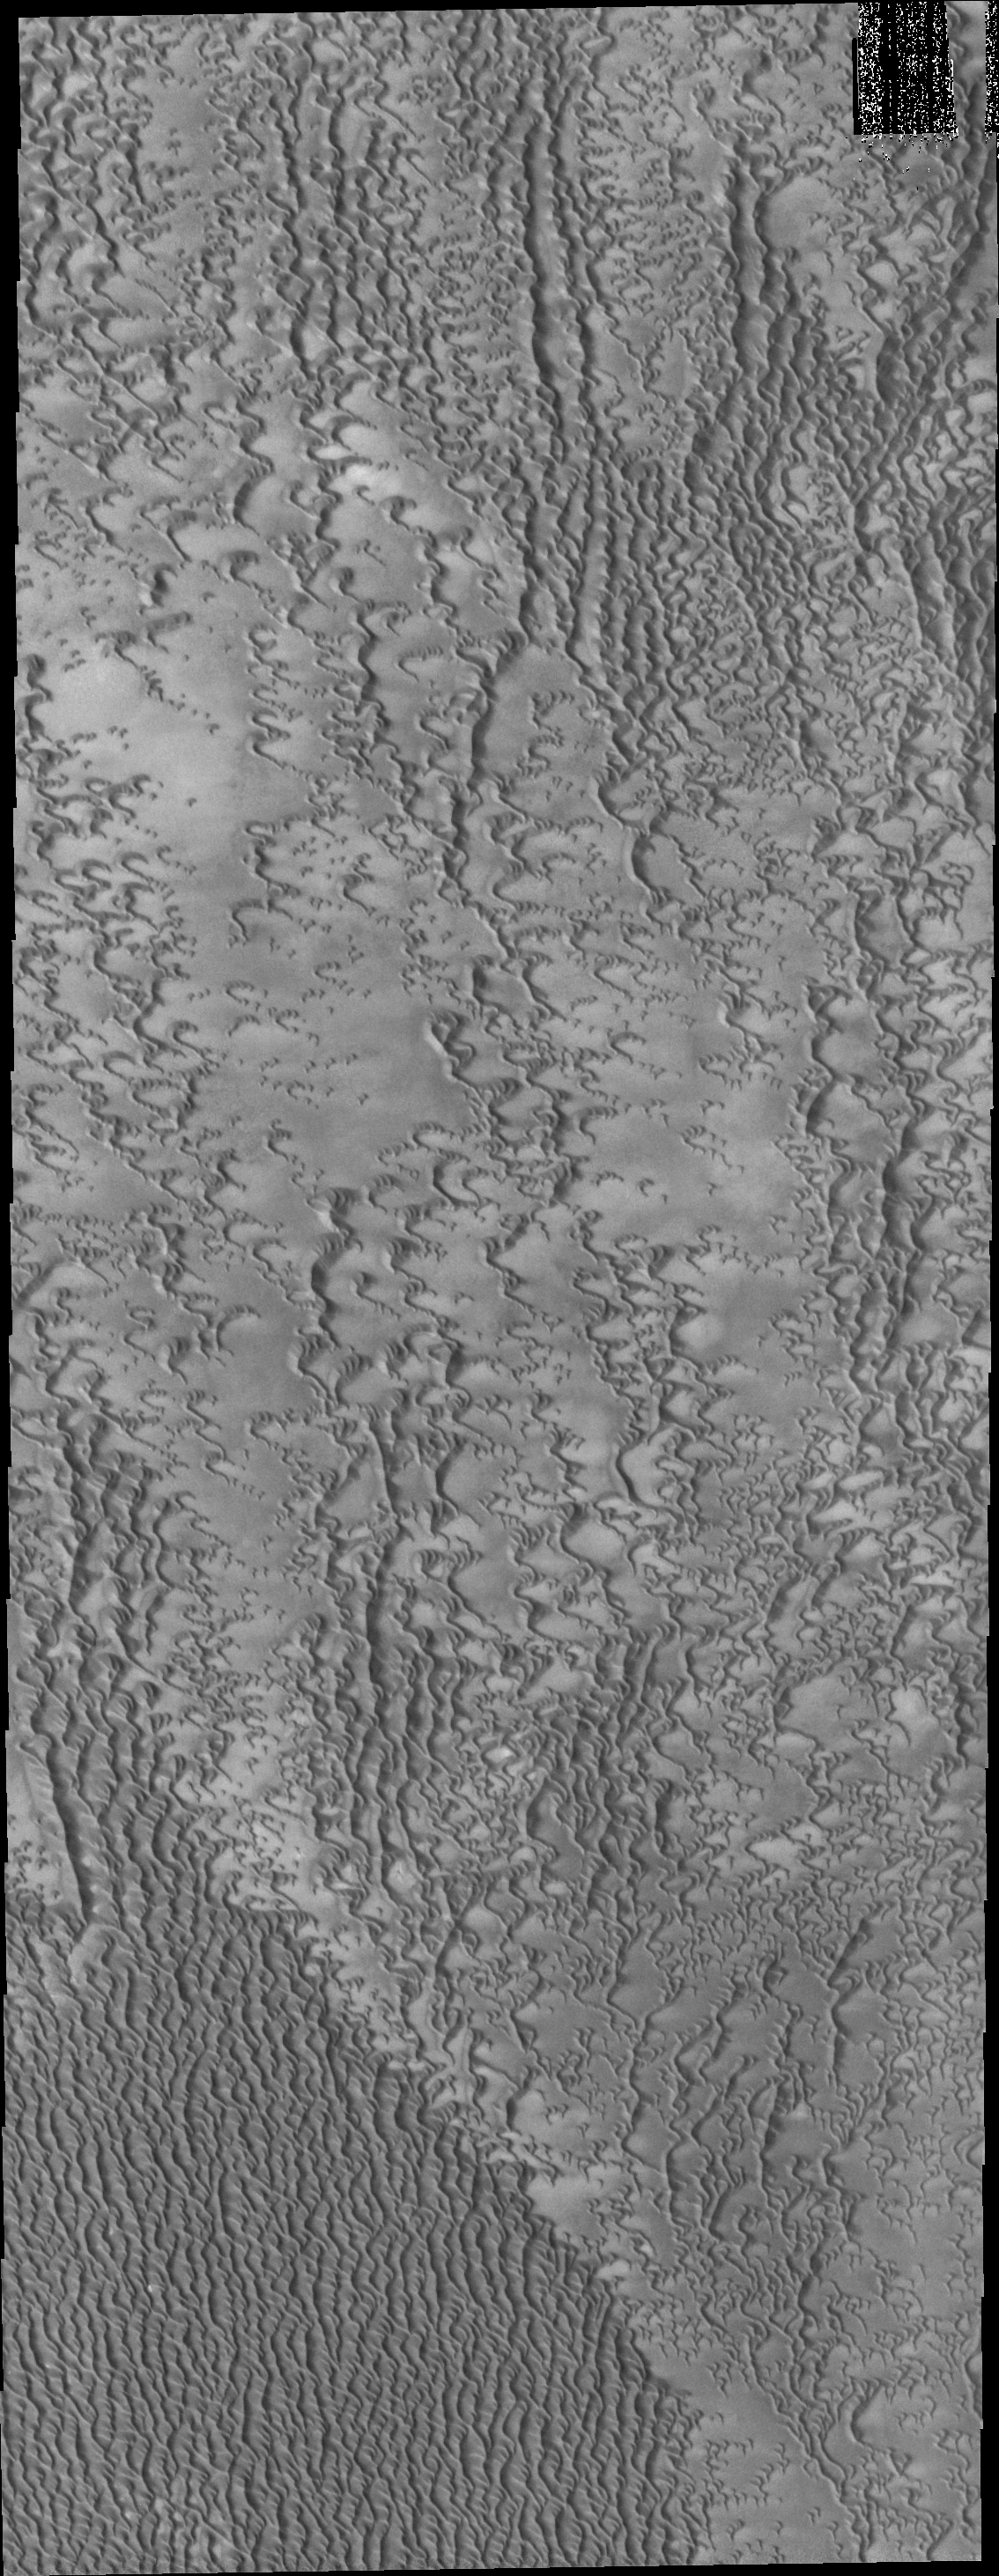

More Polar Dunes

This VIS image of the region near Escorial Crater shows individual dunes beginning to coalesce into a dense dune field.

Credit: NASA/JPL/ASU